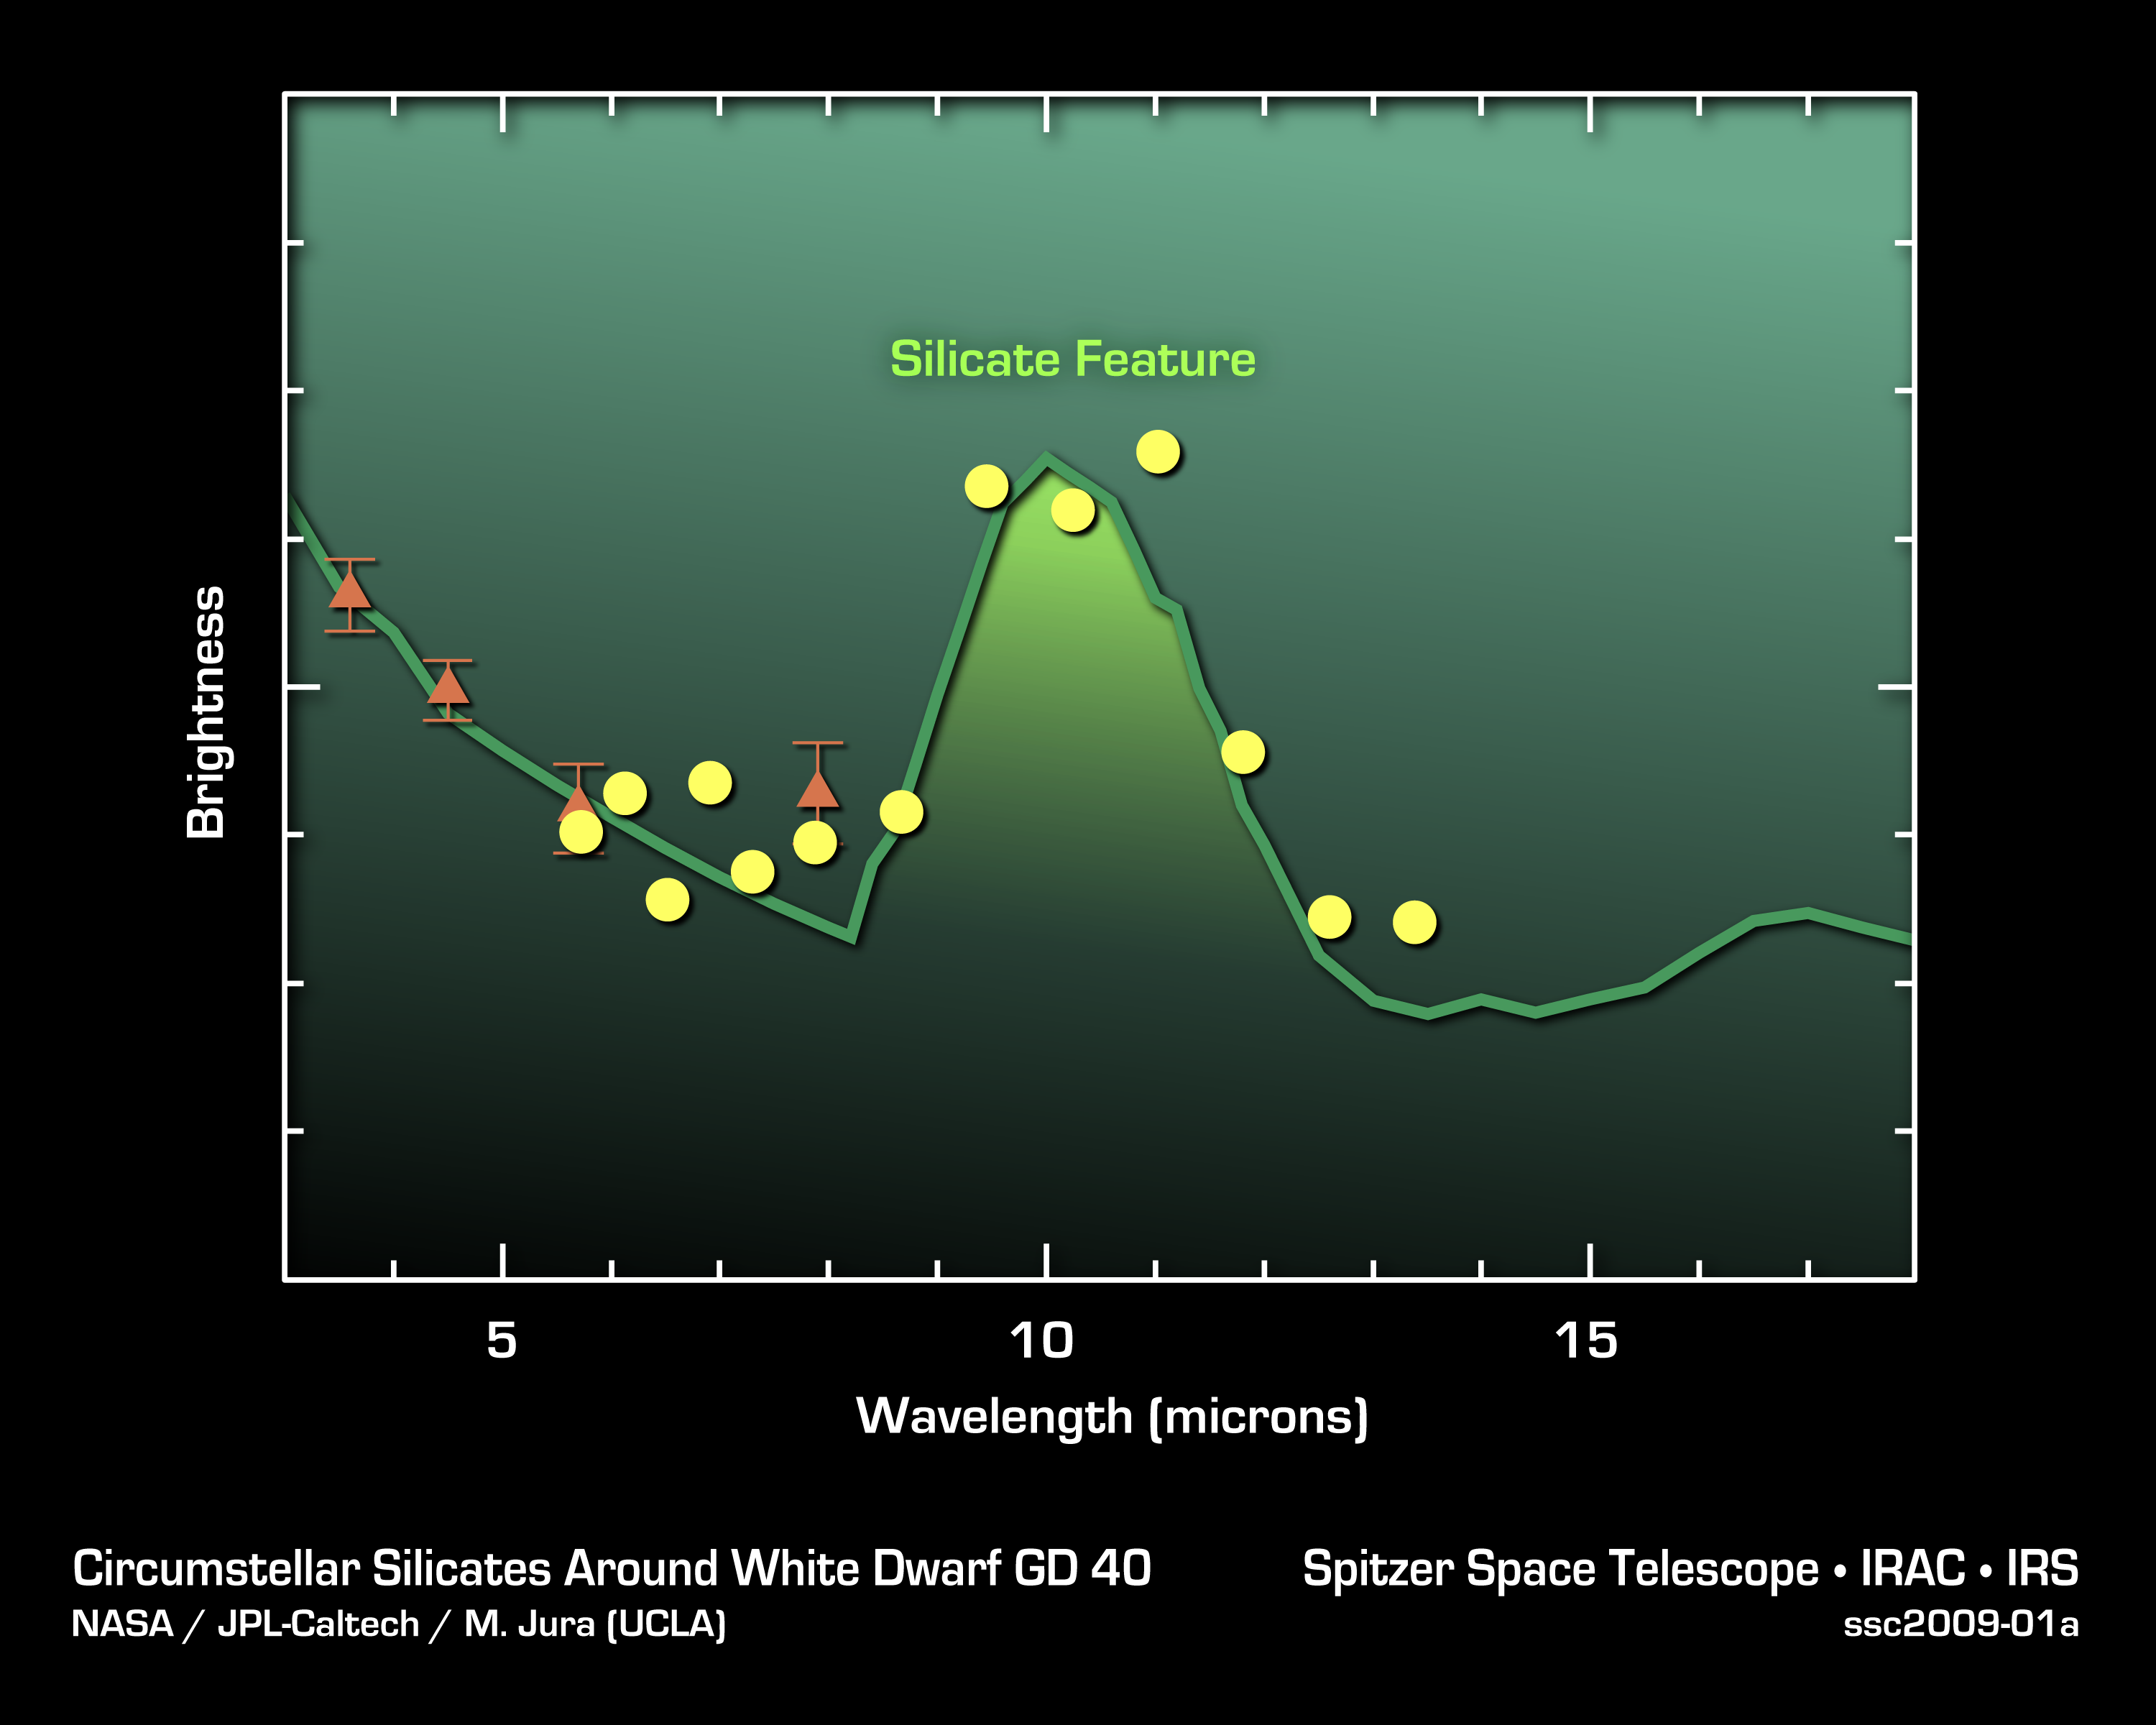

Silicates in Alien Asteroids

This plot of data from NASA's Spitzer Space Telescopes shows that asteroid dust around a dead "white dwarf" star contains silicates -- a common mineral on Earth. The data were taken primarily by Spitzer's infrared spectrograph, an instrument that breaks light apart into its basic constituents. The yellow dots show averaged data from the spectrograph, while the orange triangles show older data from Spitzer's infrared array camera. The white dwarf is called GD 40.

Credit: NASA/JPL-Caltech/M. Jura (UCLA)